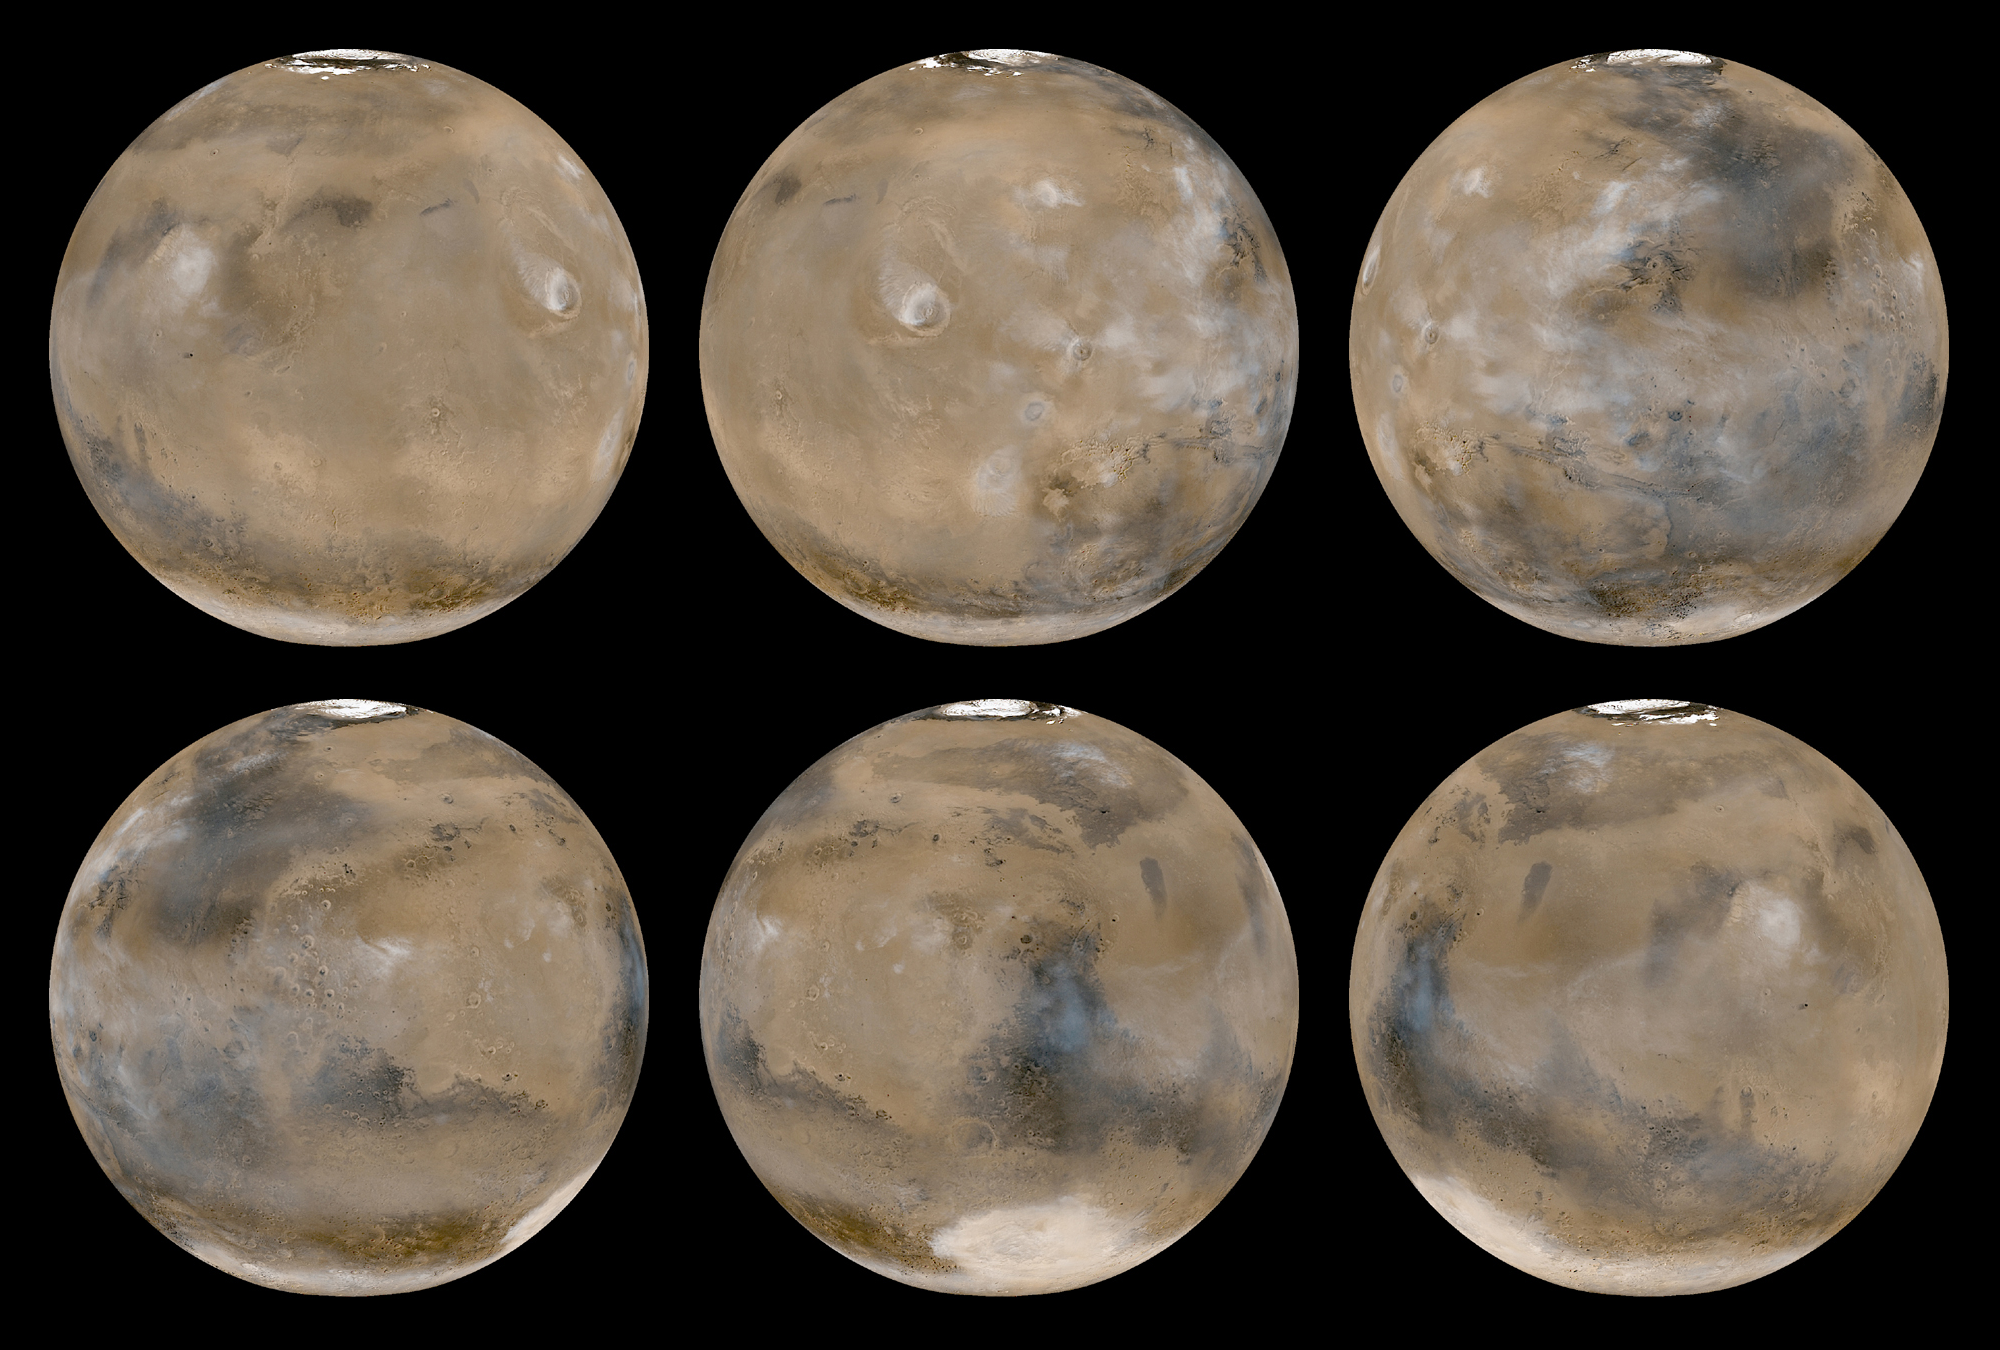

A Mid-Northern Summer/Southern Winter’s Mars

The Mars Global Surveyor (MGS) Mars Orbiter Camera (MOC) began its daily global imaging campaign four years ago, on March 9, 1999. Since that time, slightly more than 2 full Martian years have elapsed, and MOC has obtained a complete daily record of the red planet’s ever-changing weather patterns. Observing Mars every day over many years is critical to understanding how to forecast weather that may occur in the future, and MOC is the only U.S. instrument slated to orbit Mars until late 2006 that can provide this information. For example, the MOC team has found that many weather events repeat from one year to the next. Such knowledge is useful in considering where future spacecraft might land on Mars–a site that is known to experience a dust storm each year during the period a lander or rover will be operational might not be a good place to land.

The six views of Mars shown here are a composite of the 24 daily global images acquired by MOC on February 14, 2003. At this time, it was the middle of summer in the northern hemisphere, and the middle of winter in the south. Taken together, the six views show the entire planet, its albedo (bright and dark) features, polar frosts, and cloud patterns. Water-ice clouds dominate the martian atmosphere over the tropical and sub-tropical latitudes, while orographically-generated (i.e. those associated with high-standing topography) water-ice clouds hang over each of the large volcanoes of the Tharsis and Elysium regions (see top-left, top-center, bottom-right).

In the north polar region, the residual water-ice cap is fully exposed. In the southern hemisphere, the winter-time seasonal carbon dioxide frost cap can be seen, extending from the south pole (which is in darkness and not seen in these images) northward to 50°S latitude. In the deep Hellas Basin (an ancient, giant impact scar seen as the bright elliptical feature at the bottom of the bottom-center image), the winter-time cap extends northward to 31°S because the lower elevation permits carbon dioxide to freeze at slightly higher temperatures than at the high elevations elsewhere in the southern hemisphere.

When these pictures were taken on February 14, 2003, dust storm activity was at a minimum and isolated to early morning hours around the edges of the north polar cap. Within a day, however, dust storm activity began to pick up in both hemispheres–as was expected from previous MOC images at this time of year in 1999 and 2001–and dust storms remained active through the rest of February and March.

Credit: NASA/JPL/Malin Space Science Systems